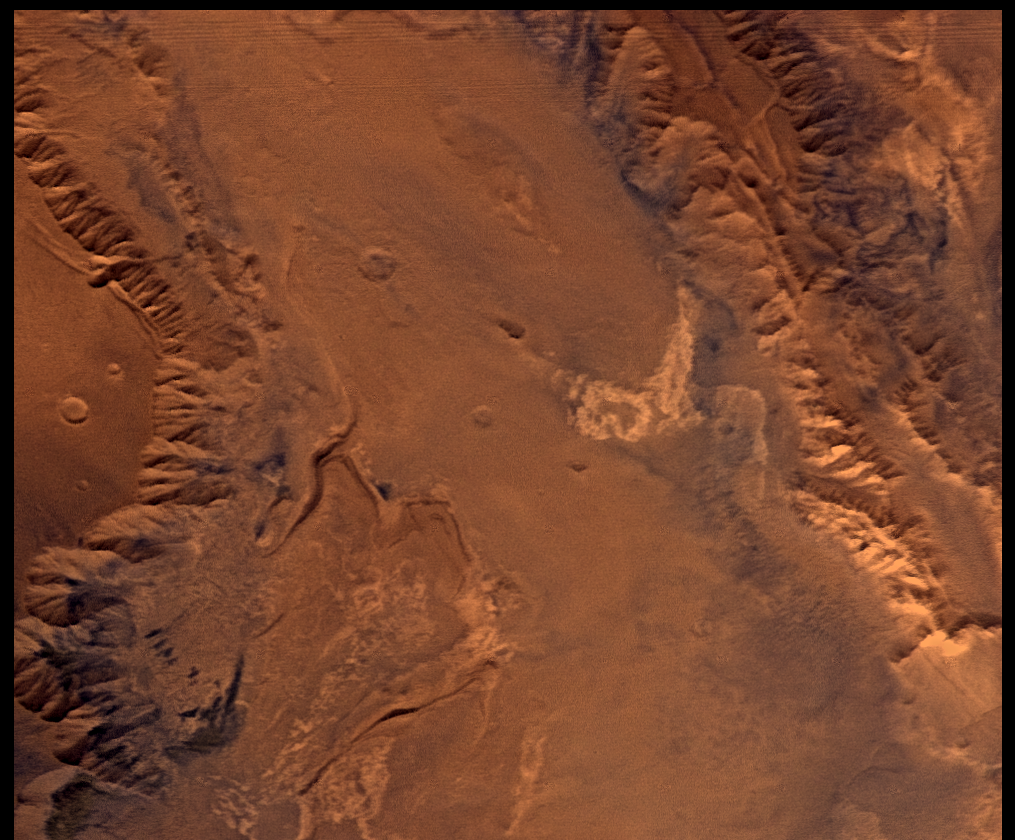

Melas Chasm, Approximately Natural Color

This picture (centered at latitude 10 degrees S., longitude 74 degrees W.) shows much of Melas Chasm and a portion of Candor Chasm (upper right) in central Valles Marineris. Several interesting compositional units can be seen in the enhanced-color image (PIA00156): white materials (center-right) may consist of carbonates or some other evaporite deposit, pinkish materials (upper right) may be relatively rich in crystalline iron oxides, and greenish materials (lower left) correspond to dark sand dunes. Viking Orbiter Picture Numbers 279B41 (violet), 279B49 (green), and 279B51 (red) at 257 m/pixel resolution. Picture width is 261 km. North is 50 degrees clockwise from top.

Credit: NASA/JPL/USGS